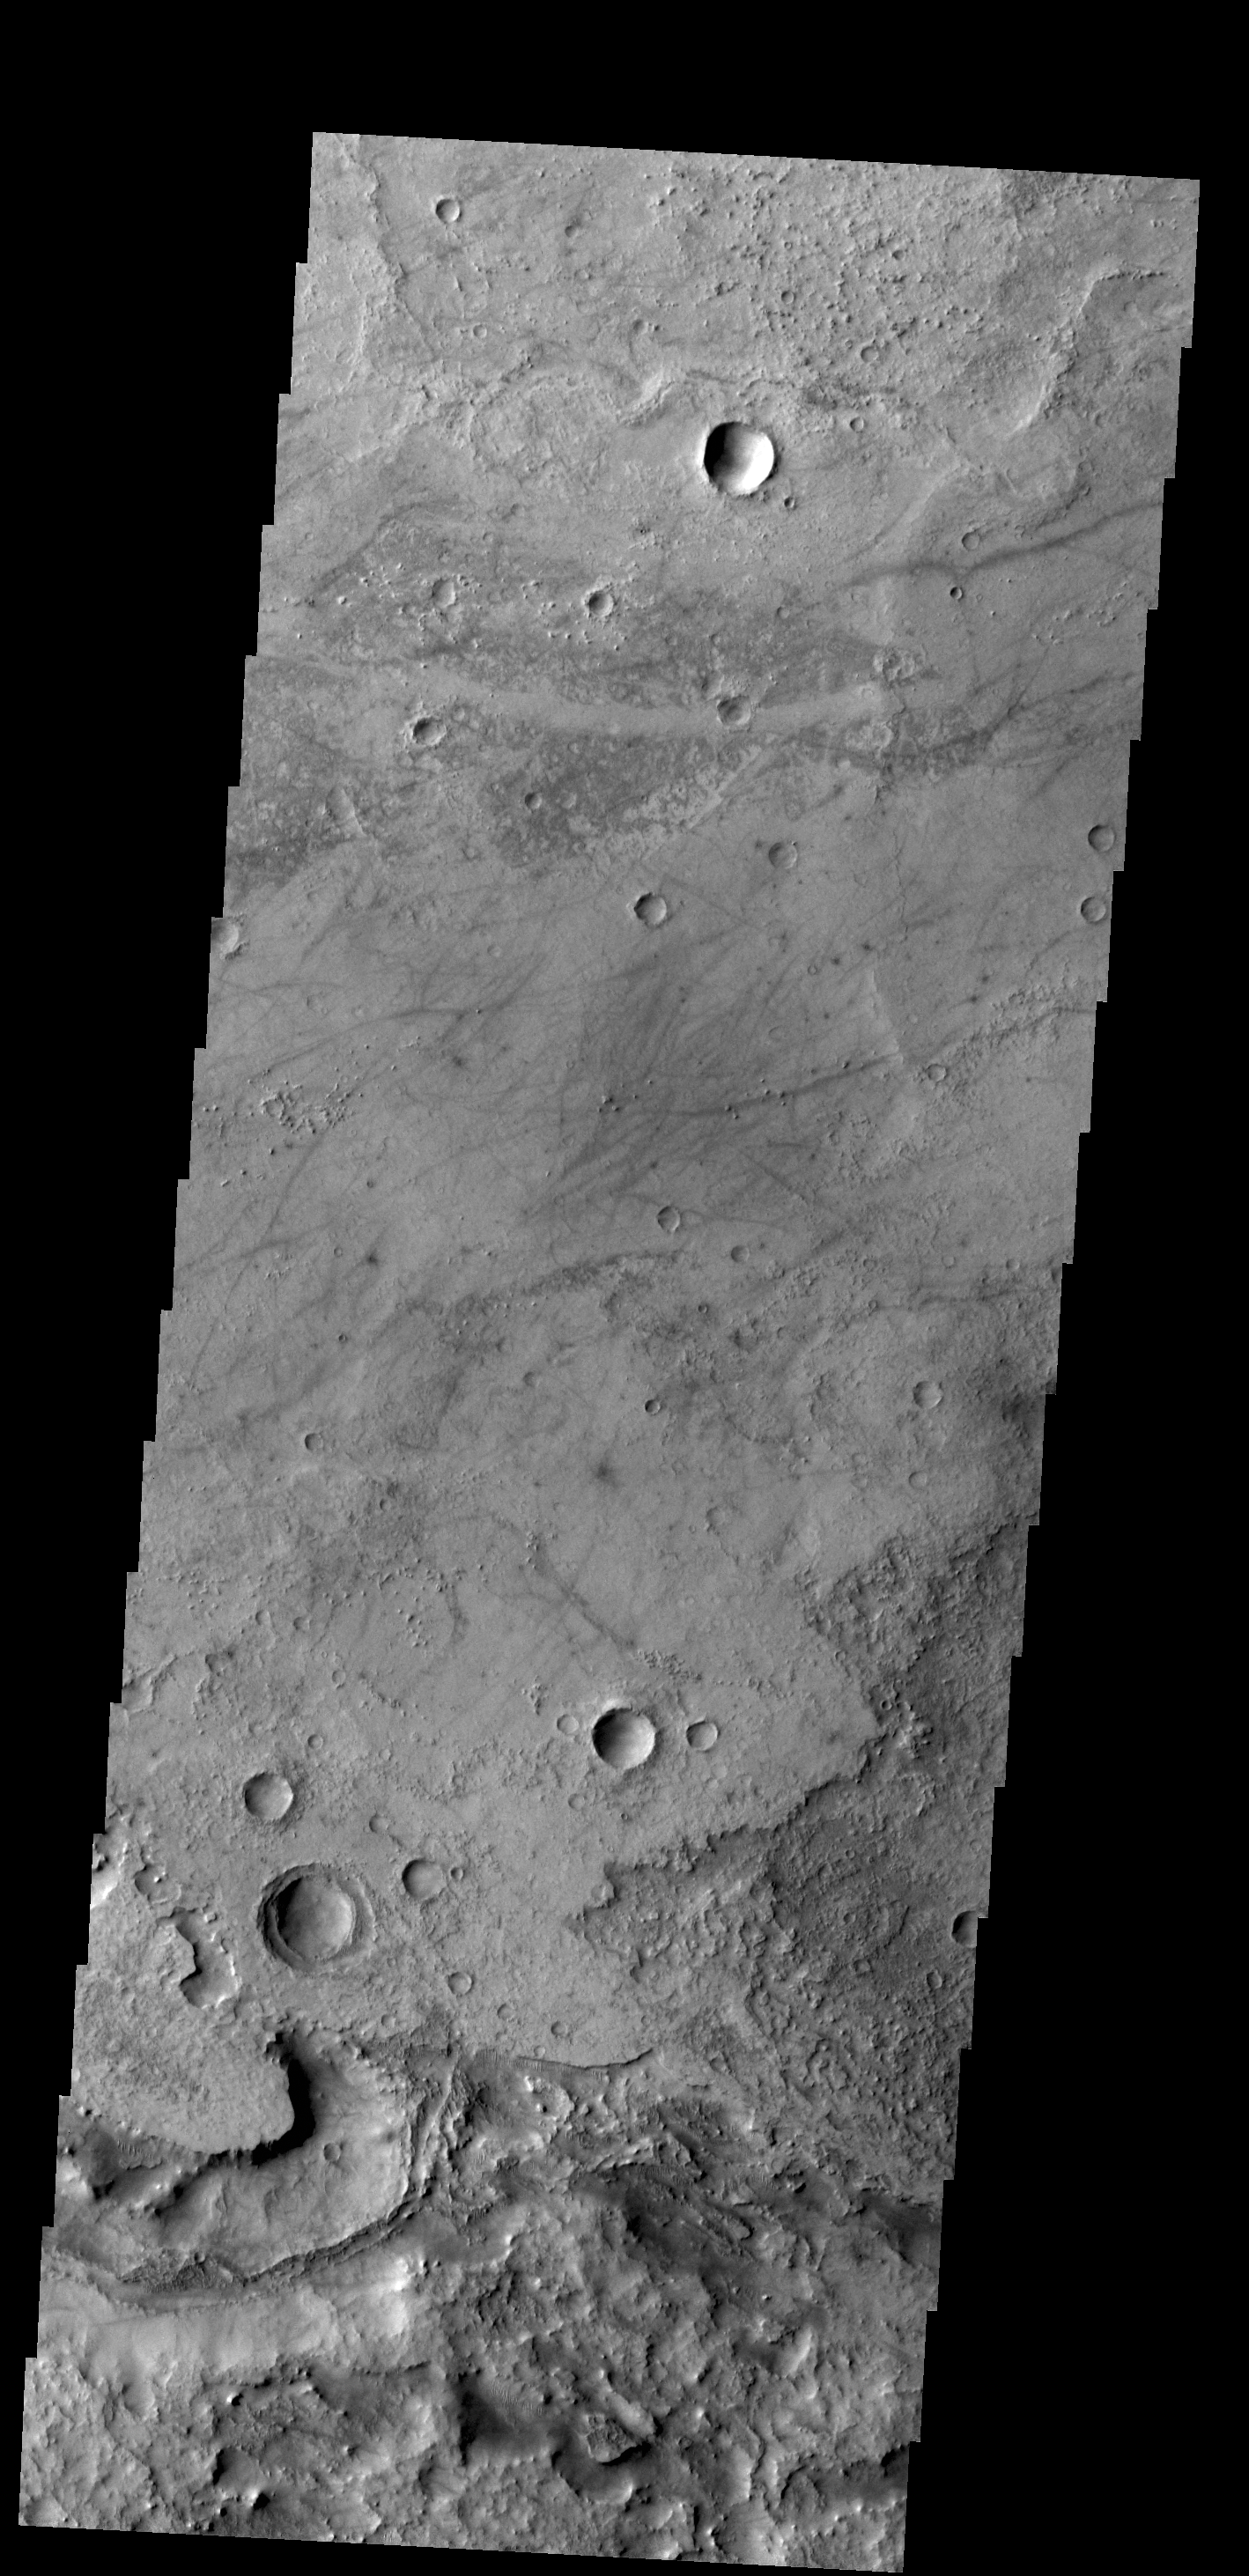

Antoniadi Crater

This VIS image shows a portion of the floor of Antoniadi Crater. The faint, dark marks may be dust devil tracks.

Credit: NASA/JPL-Caltech/ASU